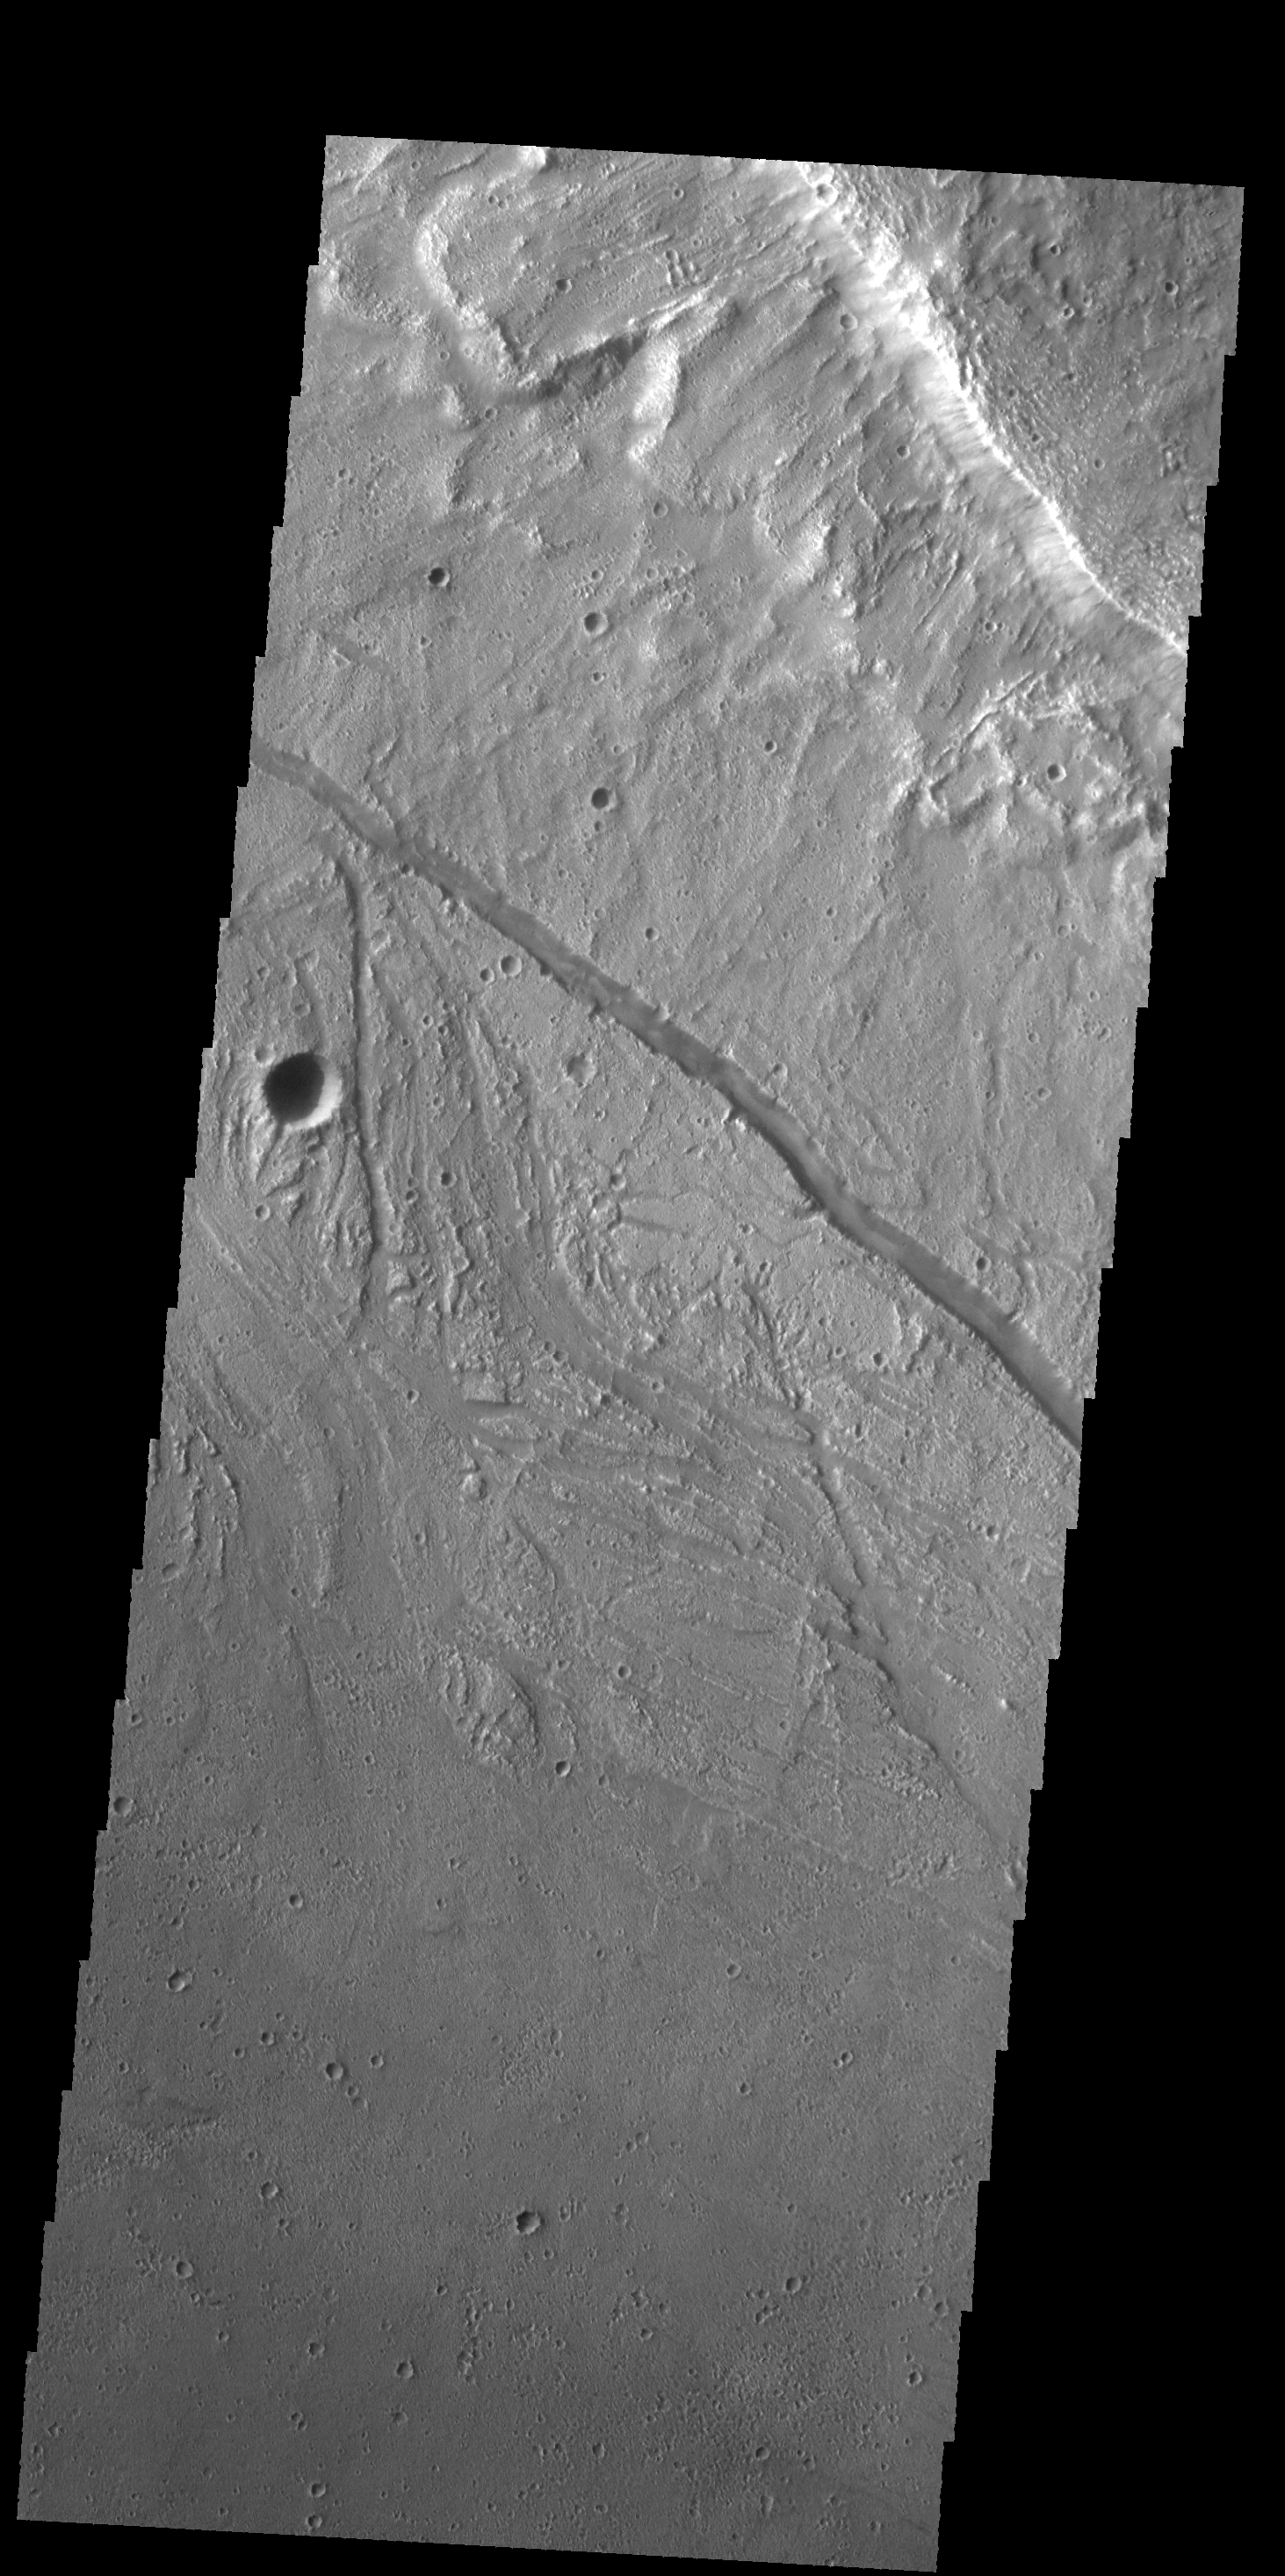

Kasei Valles

The small channels in this VIS image are located within the much larger Kasei Valles channel.

Credit: NASA/JPL-Caltech/ASU